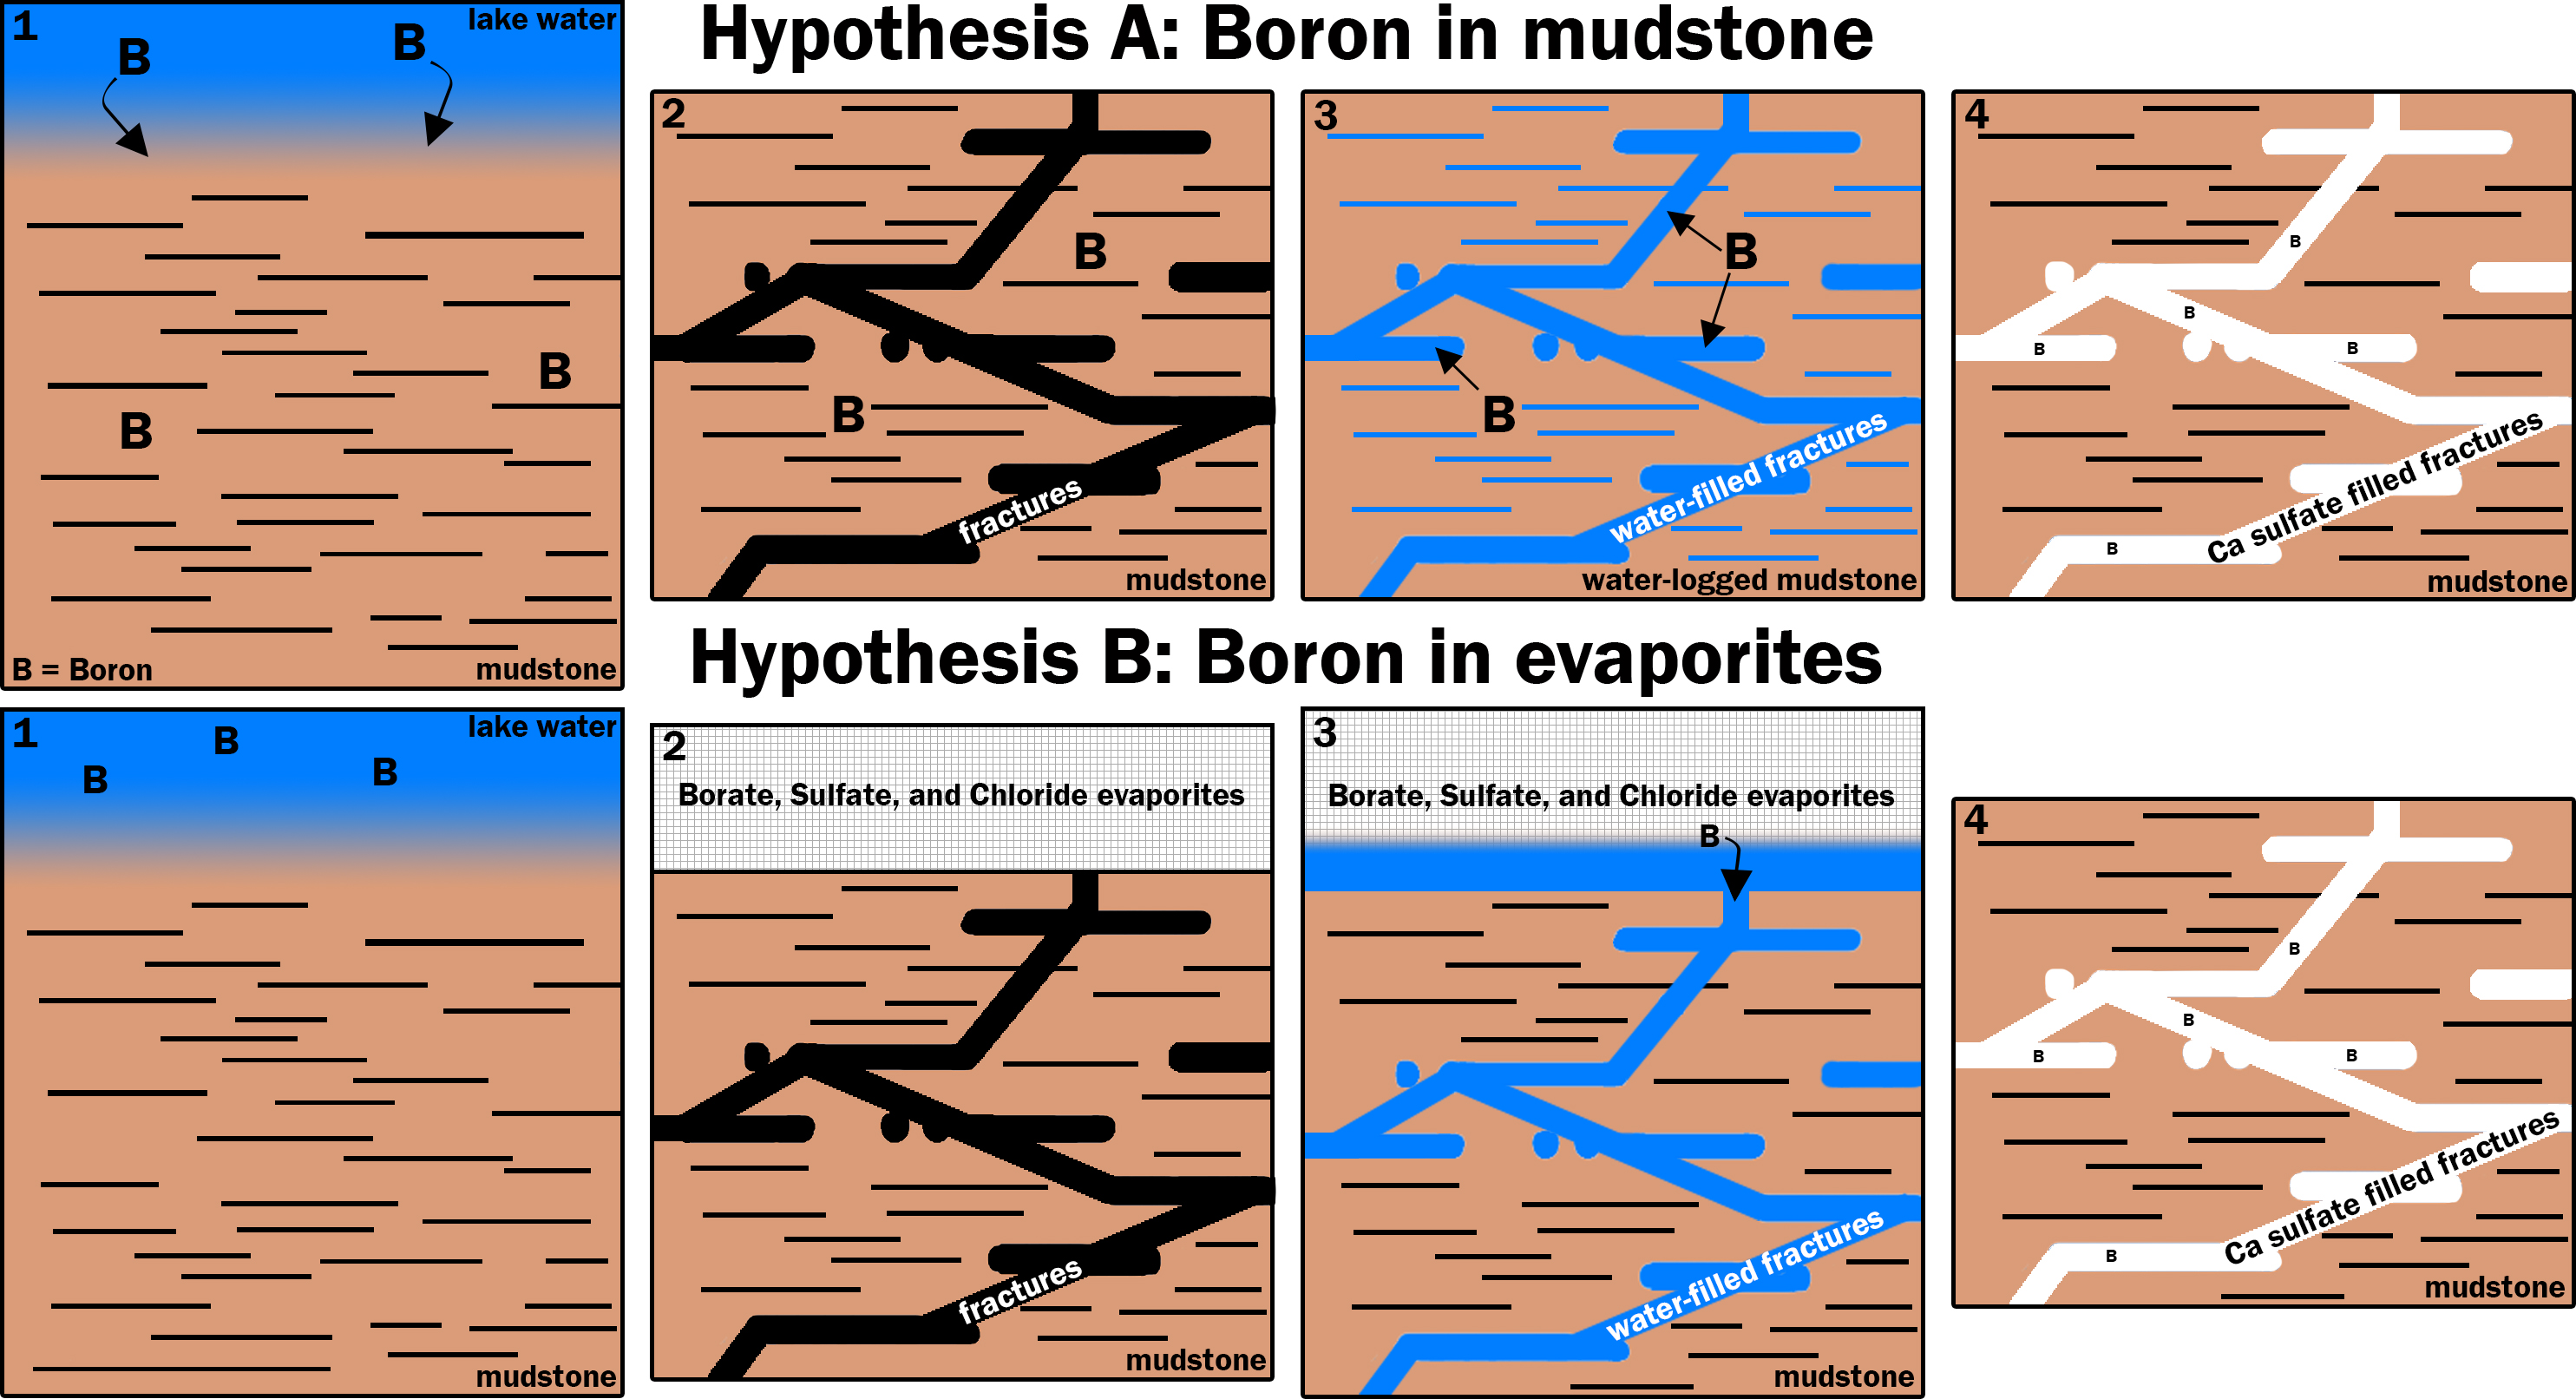

Two Possible Ways Boron Got into Veins on Mount Sharp

This graphic portrays two hypotheses about how the element boron ended up in calcium sulfate veins found within mudstone layers of the Murray formation on Mars’ lower Mount Sharp.

Hypothesis A is presented left-to-right in the upper four panels; hypothesis B in the lower four. Note that the two final panels are identical, depicting conditions found by NASA’s Curiosity Mars rover. Calcium sulfate is the veins’ main ingredient. The mudstone matrix around the veins resulted from deposition of sediments in a lake environment in Mars’ Gale Crater billions of years ago.

In hypothesis A: (1) Boron dissolved in the lake and was incorporated into the lake bottom clays that became the Murray formation. (2) The lake then dried and the bedrock fractured. (3) Later groundwater interacted with the clays under conditions that released the boron into the groundwater. (4) Then, the boron was deposited along with the calcium sulfate that makes up the bulk of these veins.

In hypothesis B: (1) Boron was not incorporated into the clays as the lake was active. (2) Instead, when the lake dried out, it left a layer of boron-containing salts, and likely other types of salts, such as sodium chloride (table salt) and calcium sulfates, in an overlying layer that Curiosity has not yet visited. The bedrock fractured. (3) Groundwater later dissolved this layer of evaporite salts and moved the salts down into the older layers the rover has investigated. (4) The groundwater deposited the evaporite salts with the calcium sulfate that makes up the bulk of these veins.

Presented at the 2016 AGU Fall Meeting on Dec. 13. in San Francisco, CA.

NASA’s Jet Propulsion Laboratory, a division of Caltech in Pasadena, California, manages the Mars Science Laboratory Project for NASA’s Science Mission Directorate, Washington.

Credit: NASA/JPL-Caltech/LANL